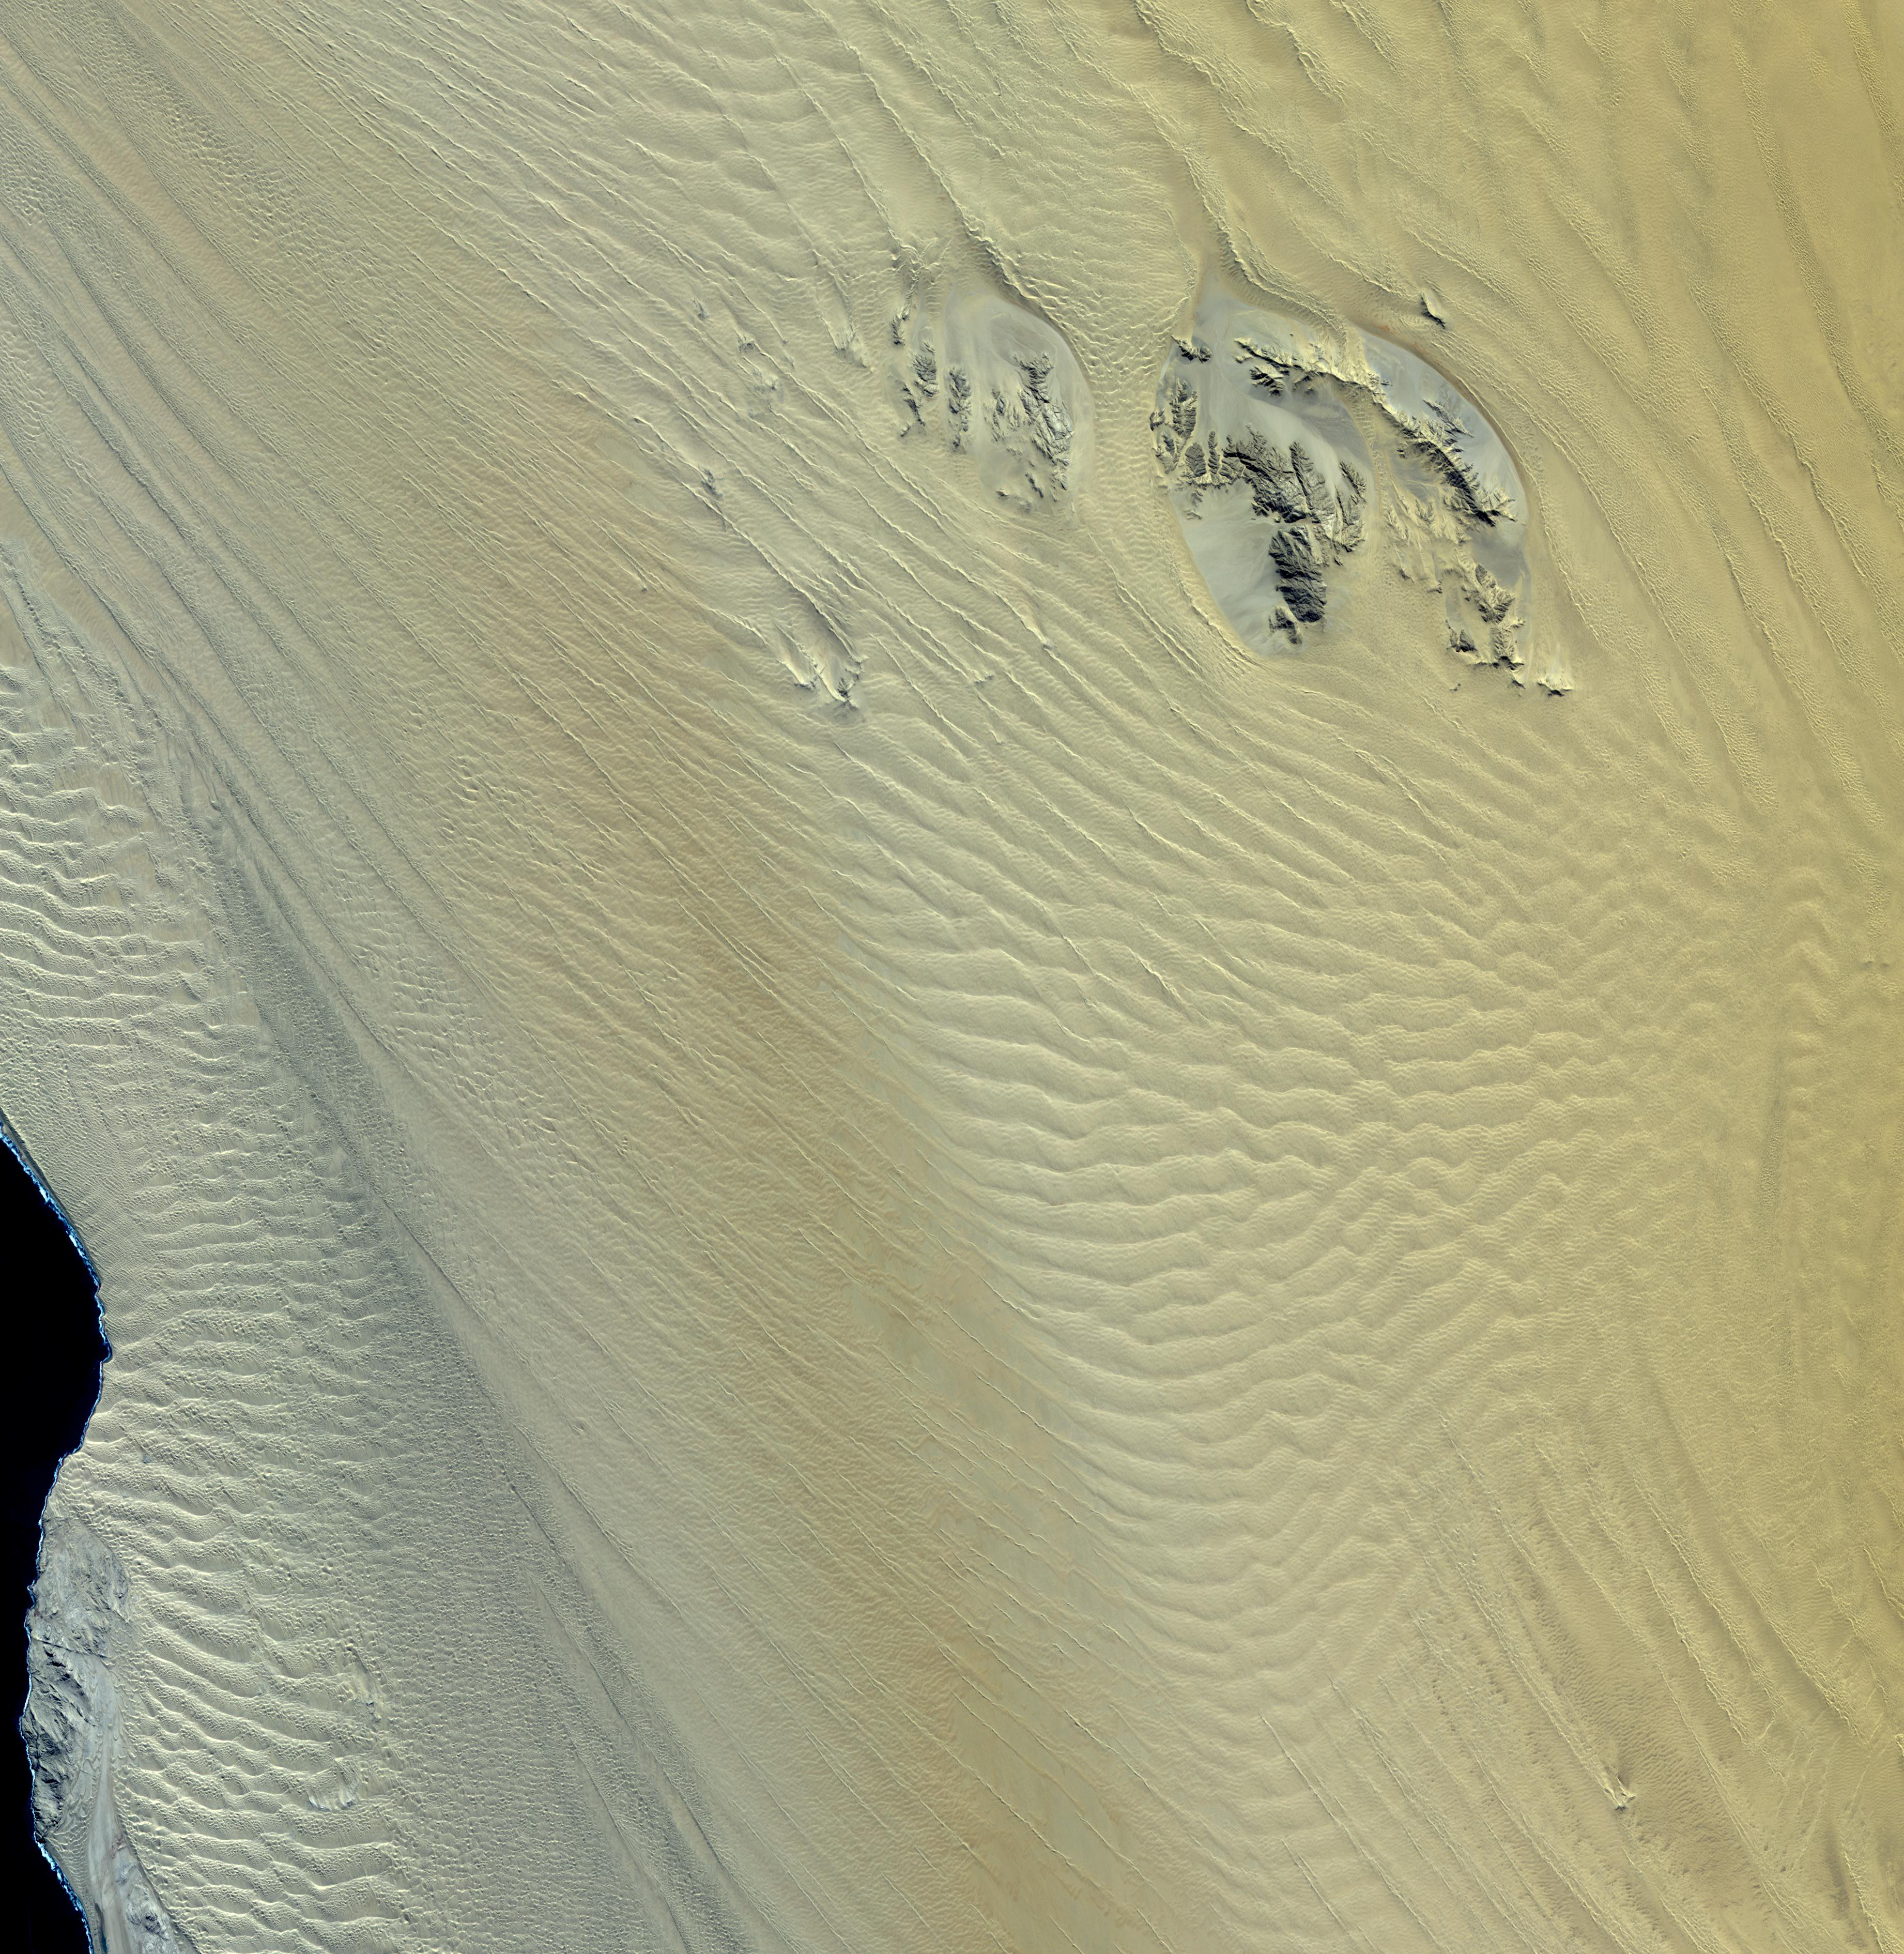

Namib Desert, Namibia

The Namib Desert is a coastal desert in southern Africa. This portion in central Namibia consists entirely of linear and longitudinal sand dunes. Owing to its antiquity, the Namib may be home to more endemic species than any other desert in the world. Most of the desert wildlife is arthropods and other small animals that live on little water, although larger animals inhabit the northern regions. The image was acquired June 18, 2000, covers an area of 55.5 x 57 km, and is located at 25.5 degrees south latitude, 15.1 degrees east longitude.

With its 14 spectral bands from the visible to the thermal infrared wavelength region and its high spatial resolution of 15 to 90 meters (about 50 to 300 feet), ASTER images Earth to map and monitor the changing surface of our planet. ASTER is one of five Earth-observing instruments launched Dec. 18, 1999, on Terra. The instrument was built by Japan’s Ministry of Economy, Trade and Industry. A joint U.S./Japan science team is responsible for validation and calibration of the instrument and data products.

The broad spectral coverage and high spectral resolution of ASTER provides scientists in numerous disciplines with critical information for surface mapping and monitoring of dynamic conditions and temporal change. Example applications are: monitoring glacial advances and retreats; monitoring potentially active volcanoes; identifying crop stress; determining cloud morphology and physical properties; wetlands evaluation; thermal pollution monitoring; coral reef degradation; surface temperature mapping of soils and geology; and measuring surface heat balance.

The U.S. science team is located at NASA’s Jet Propulsion Laboratory, Pasadena, Calif. The Terra mission is part of NASA’s Science Mission Directorate, Washington, D.C.

Credit: NASA/GSFC/METI/ERSDAC/JAROS, and U.S./Japan ASTER Science Team